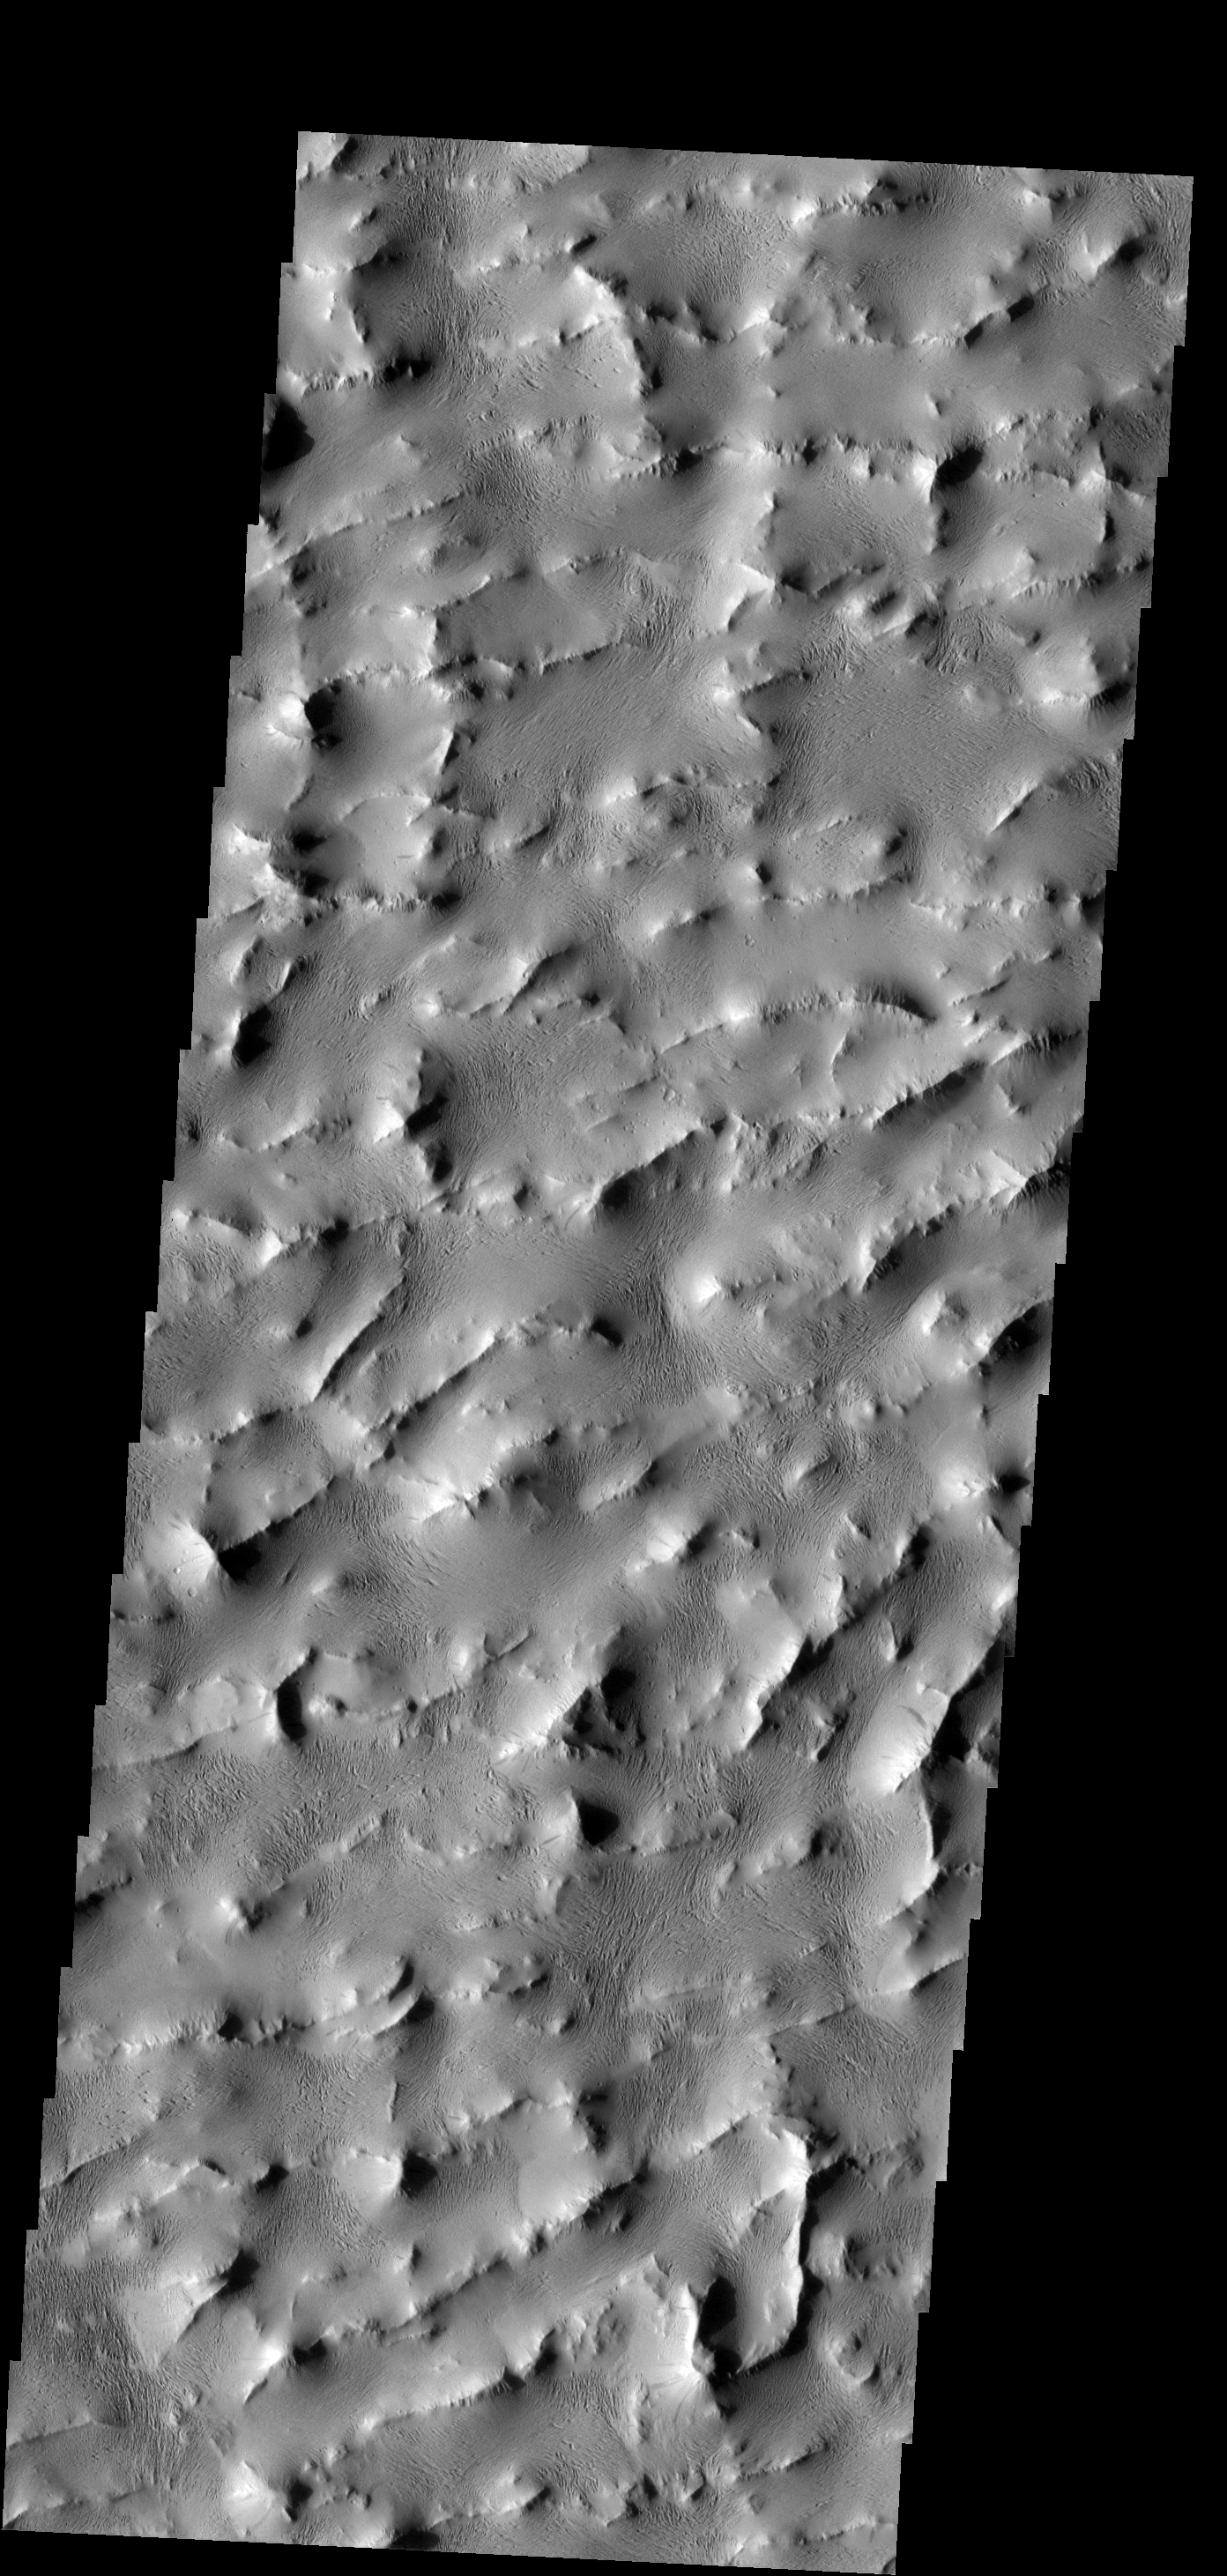

Lycus Sulci

Lycus Sulci is a complex area of ridges and valleys that surrounds the northern and western margins of Olympus Mons. How it formed is unknown.

Image information: VIS instrument. Latitude 20.7N, Longitude 211.3E. 18 meter/pixel resolution.

Please see the THEMIS Data Citation Note for details on crediting THEMIS images.

Note: this THEMIS visual image has not been radiometrically nor geometrically calibrated for this preliminary release. An empirical correction has been performed to remove instrumental effects. A linear shift has been applied in the cross-track and down-track direction to approximate spacecraft and planetary motion. Fully calibrated and geometrically projected images will be released through the Planetary Data System in accordance with Project policies at a later time.

NASA’s Jet Propulsion Laboratory manages the 2001 Mars Odyssey mission for NASA’s Office of Space Science, Washington, D.C. The Thermal Emission Imaging System (THEMIS) was developed by Arizona State University, Tempe, in collaboration with Raytheon Santa Barbara Remote Sensing. The THEMIS investigation is led by Dr. Philip Christensen at Arizona State University. Lockheed Martin Astronautics, Denver, is the prime contractor for the Odyssey project, and developed and built the orbiter. Mission operations are conducted jointly from Lockheed Martin and from JPL, a division of the California Institute of Technology in Pasadena.

Credit: NASA/JPL/ASU